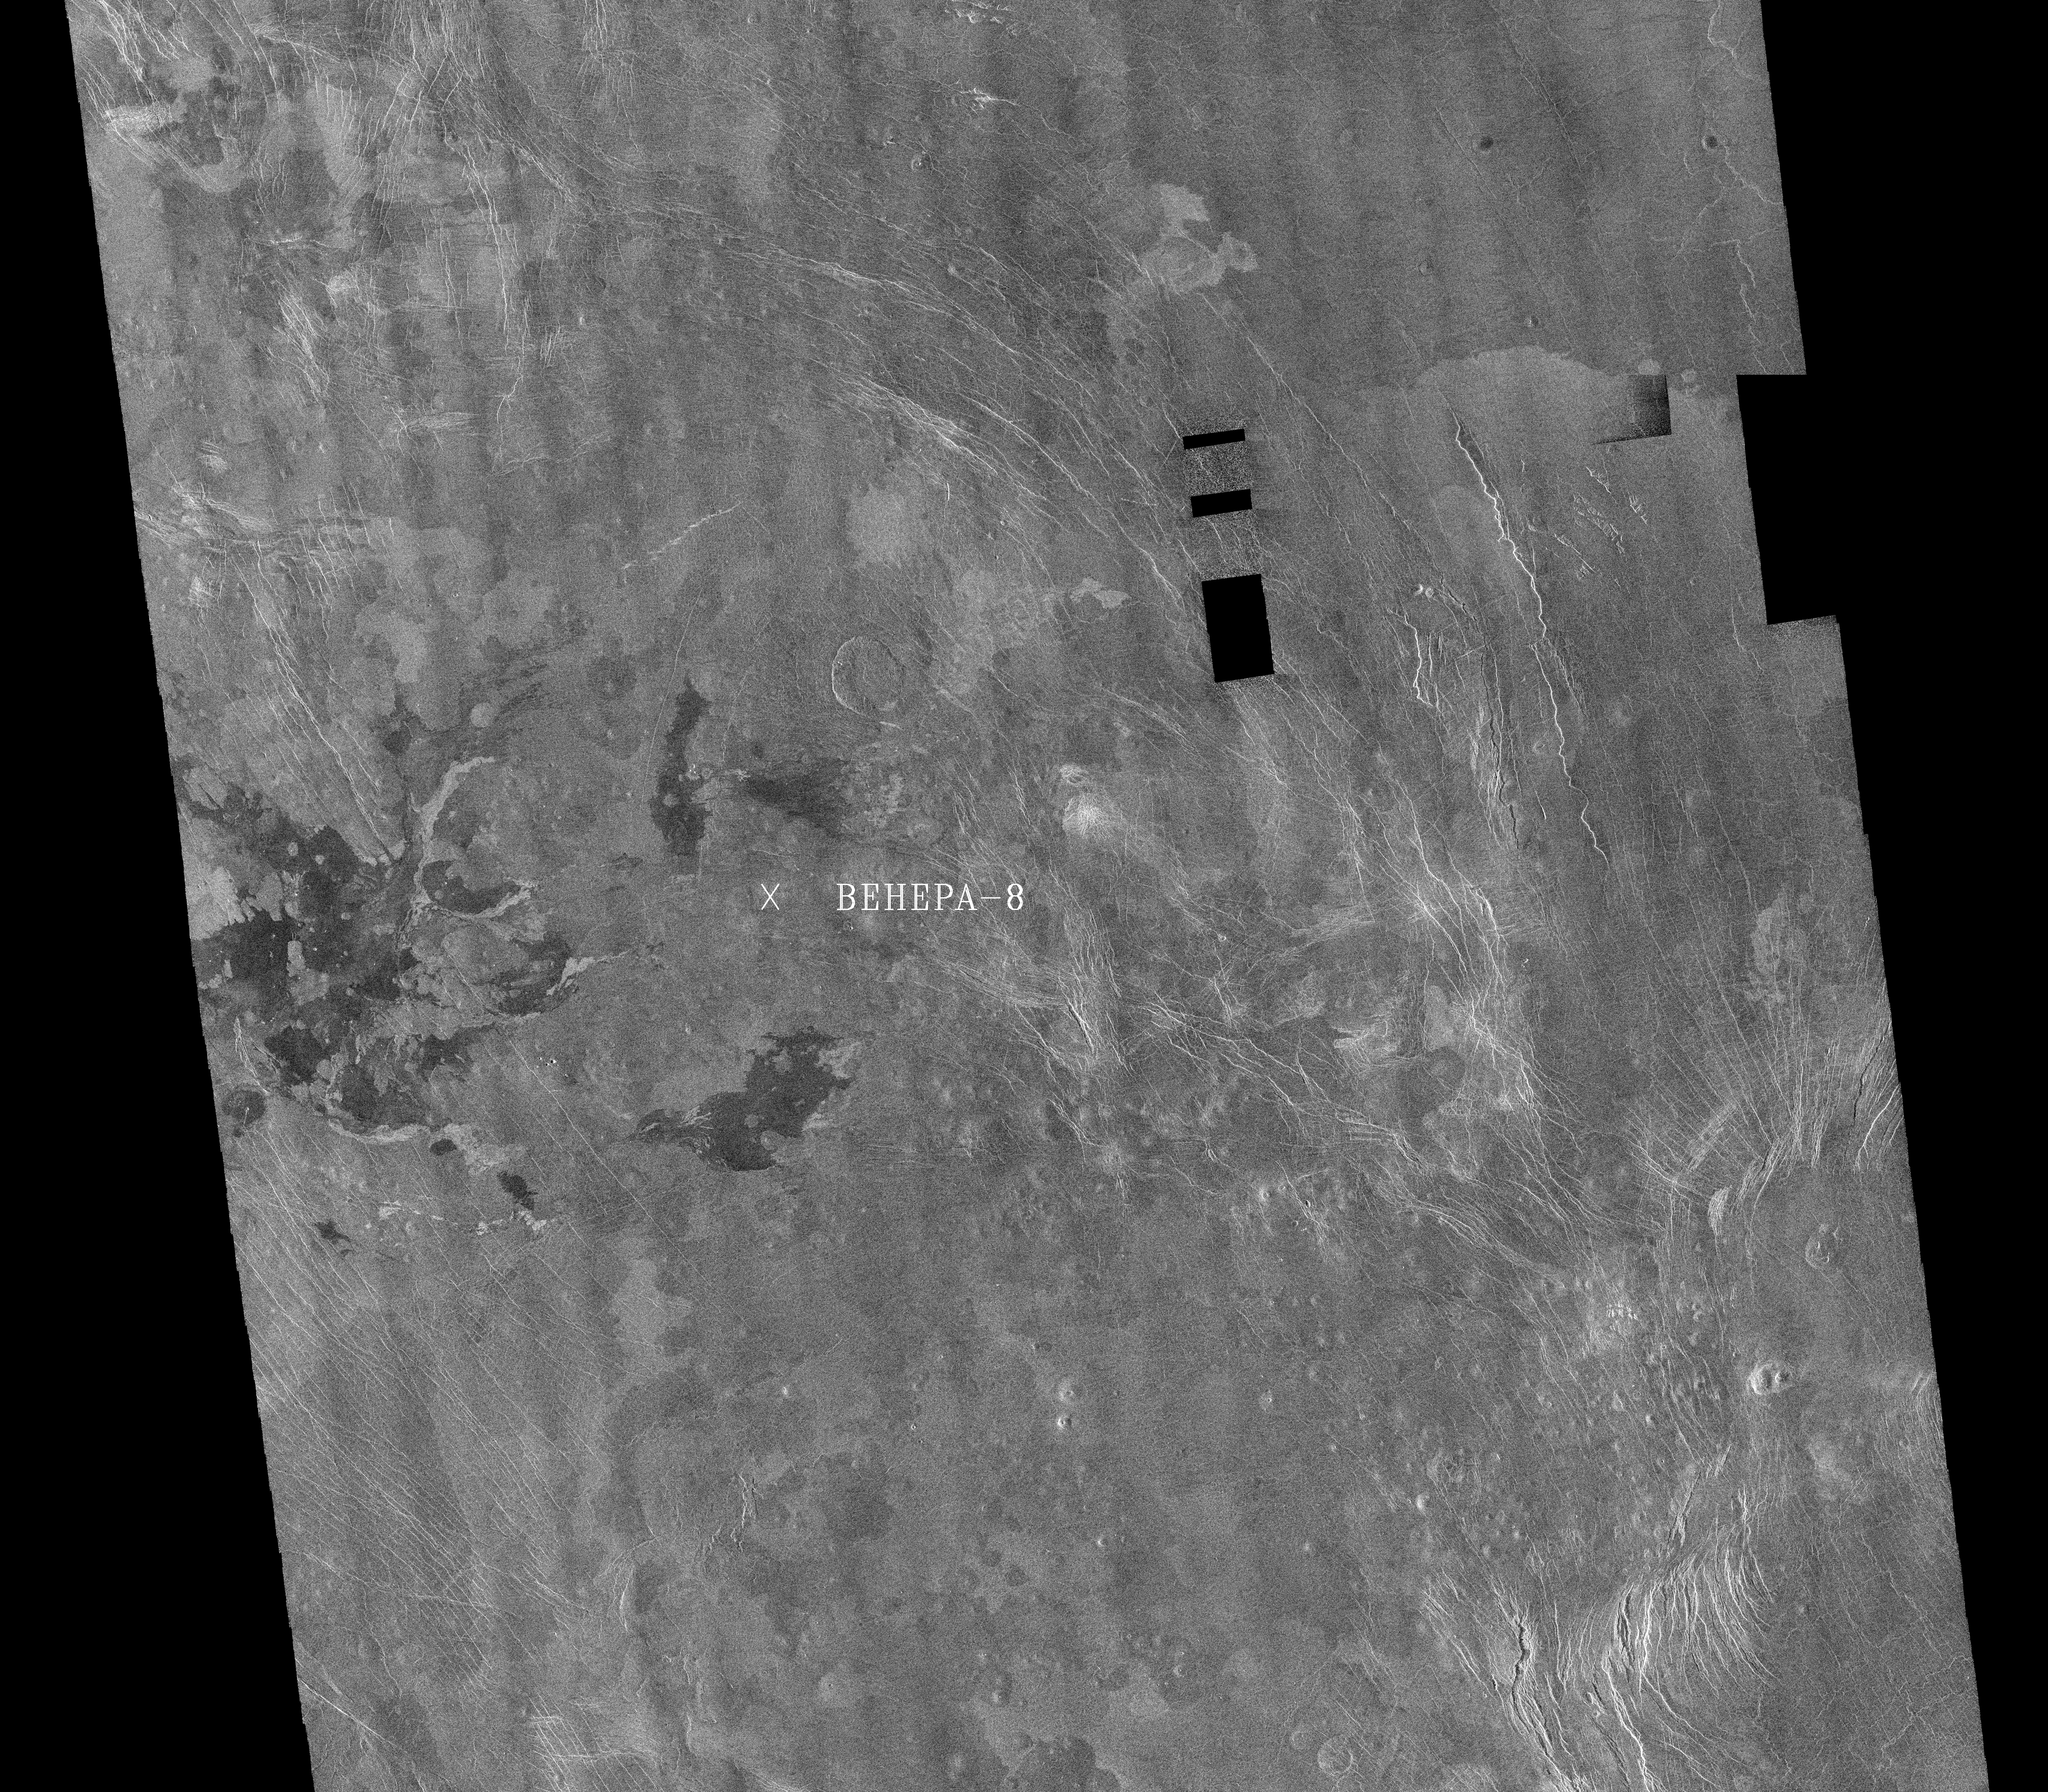

Venus – Venera 8 Landing Site in Navka Region

This image is a mosaic of 24 orbits of the Navka region of Venus. The image is centered at about 10 degrees south latitude and 335 degrees east longitude. The image is about 400 km (240 miles) across. ‘Behepa 8’ marks the approximate landing site of the Soviet Venera 8 lander, which took measurements at the surface of Venus in 1972. The Venera 8 lander measured granitic or continental-like materials at the landing site. Magellan data reveals the landing site to lie in a region of plains cut by tectonic ridges and troughs. Volcanic domes and flows are seen throughout the region. Studying the regional setting of the Venera landing sites is important in linking information about surface composition to surface morphology seen in radar images. Resolution of the Magellan data is about 120 meters (400 feet).

Credit: NASA/JPL